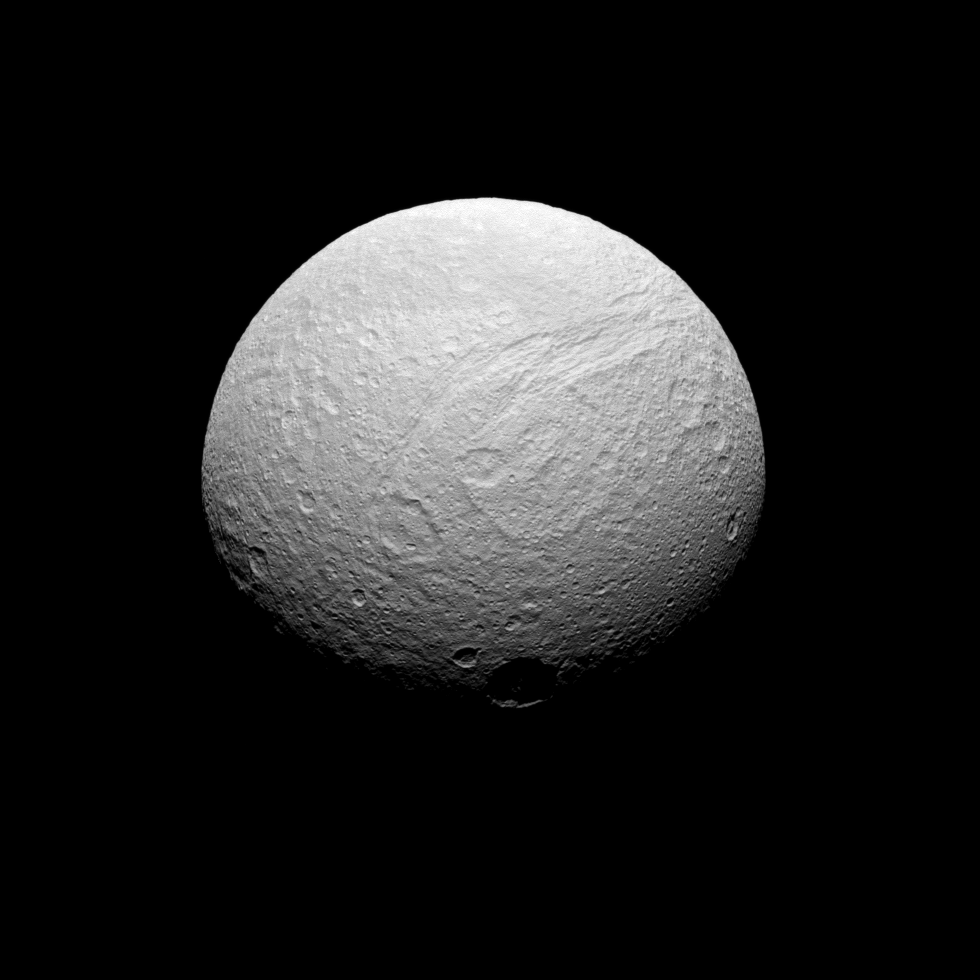

Southern Face of Tethys

Five hours after acquiring PIA10460, the Cassini spacecraft turned its cameras back to Tethys for a more southerly view. The southern reaches of Ithaca Chasma are seen here, along with the large crater Telemus just right of center.

Lit terrain seen here is on the Saturn-facing side of Tethys (1,062 kilometers, or 660 miles across). The view looks toward the southern hemisphere from a perspective 43 degrees south of the moon’s equator. North is toward the top and rotated 30 degrees to the right.

The image was taken in visible green light with the Cassini spacecraft narrow-angle camera on July 28, 2008. The view was obtained at a distance of approximately 313,000 kilometers (194,000 miles) from Tethys and at a Sun-Tethys-spacecraft, or phase, angle of 42 degrees. Image scale is 2 kilometers (1 mile) per pixel.

The Cassini-Huygens mission is a cooperative project of NASA, the European Space Agency and the Italian Space Agency. The Jet Propulsion Laboratory, a division of the California Institute of Technology in Pasadena, manages the mission for NASA’s Science Mission Directorate, Washington, D.C. The Cassini orbiter and its two onboard cameras were designed, developed and assembled at JPL. The imaging operations center is based at the Space Science Institute in Boulder, Colo.

Credit: NASA/JPL/Space Science Institute